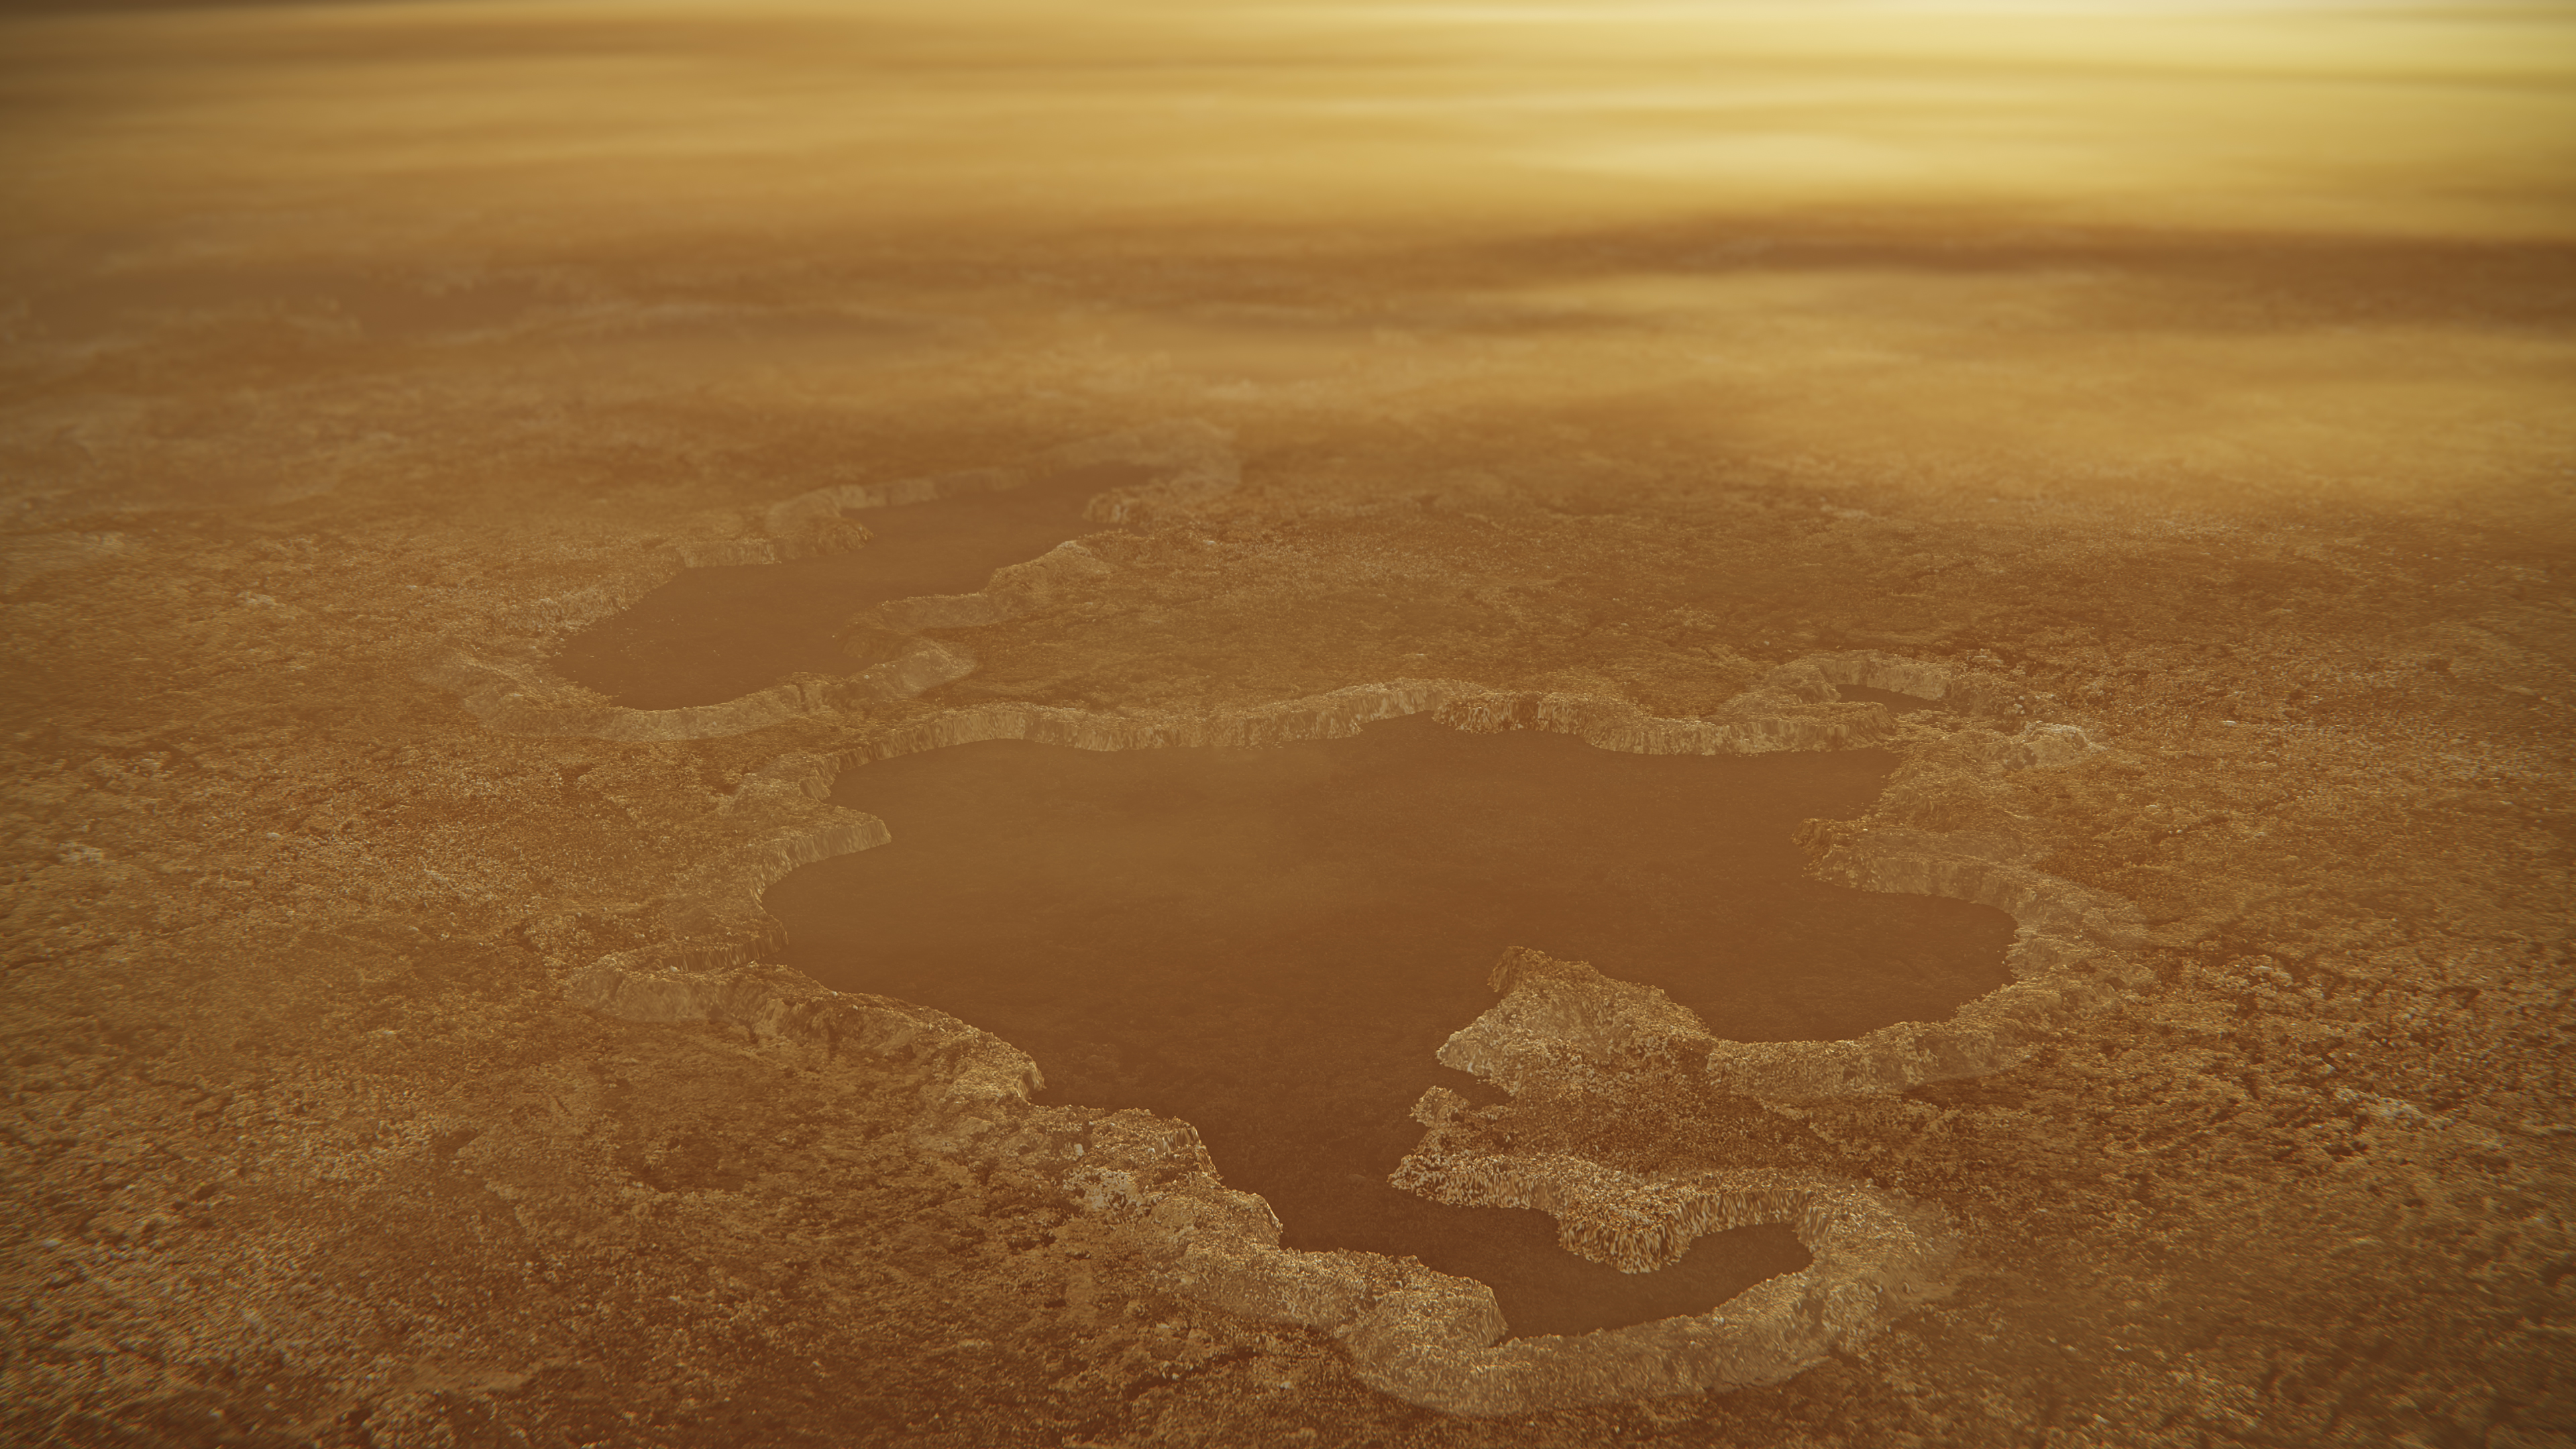

Titan’s Rimmed Lakes (Artist’s Concept)

This artist’s concept of a lake at the north pole of Saturn’s moon Titan illustrates raised rims and rampartlike features such as those seen by NASA’s Cassini spacecraft around the moon’s Winnipeg Lacus. New research using Cassini radar data and modeling proposes that lake basins like these are likely explosion craters, which could have formed when liquid molecular nitrogen deposits within the crust warmed and quickly turned to vapor, blowing holes in the moon’s crust. This would have happened during a warming event (or events) that occurred in a colder, nitrogen-dominated period in Titan’s past. The new research may provide evidence of these cold periods in Titan’s past, followed by a relative warming to conditions like those of today. Although Titan is frigid compared to Earth, methane in the atmosphere provides a greenhouse effect that warms the moon’s surface.

The Cassini mission is a cooperative project of NASA, ESA (the European Space Agency) and the Italian Space Agency. The Jet Propulsion Laboratory, a division of the California Institute of Technology in Pasadena, manages the mission for NASA’s Science Mission Directorate, Washington. The Cassini orbiter and its two onboard cameras were designed, developed and assembled at JPL. The imaging operations center is based at the Space Science Institute in Boulder, Colorado.

Credit: NASA/JPL-Caltech